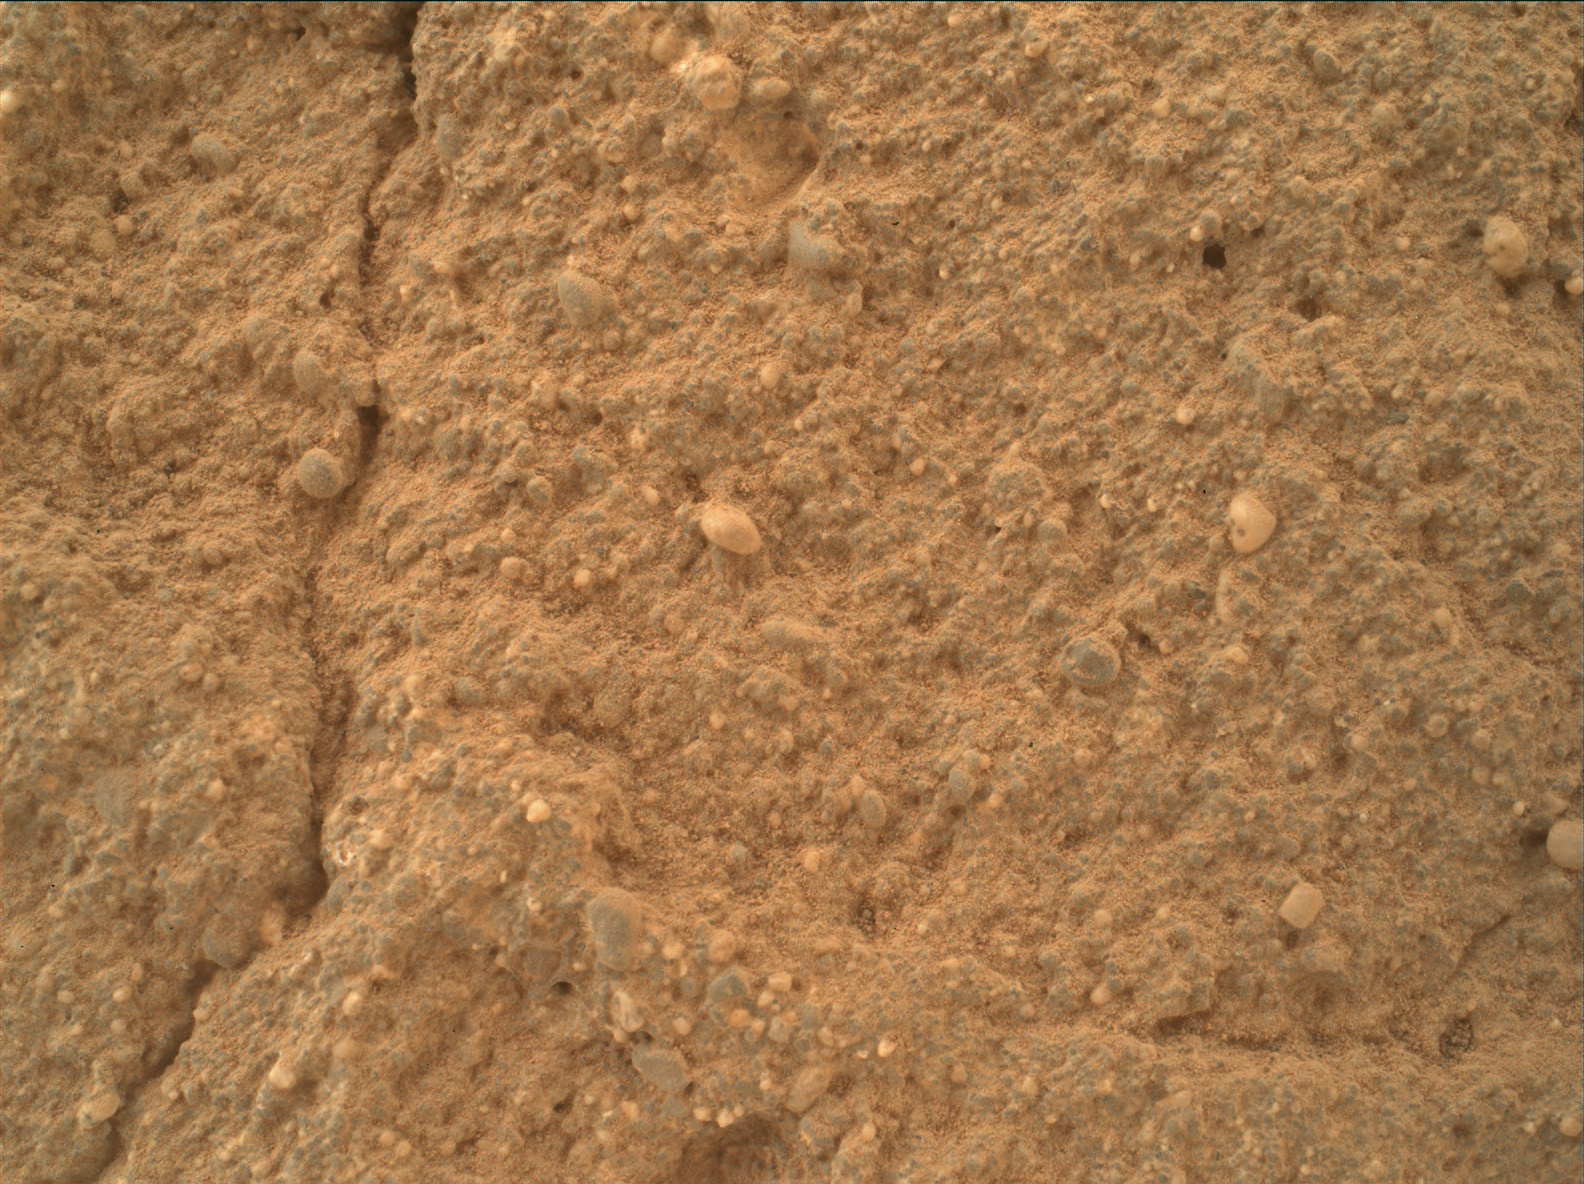

Diverse Grains in Mars Sandstone Target ‘Big Arm’

This view of a sandstone target called “Big Arm” covers an area about 1.3 inches (33 millimeters) wide in detail that shows differing shapes and colors of sand grains in the stone.

Three separate images taken by the Mars Hand Lens Imager (MAHLI) camera on NASA’s Curiosity Mars rover, at different focus settings, were combined into this focus-merge view. The Big Arm target on lower Mount Sharp is at a location near “Marias Pass” where a mudstone bedrock is in contact with overlying sandstone bedrock. MAHLI recorded the component images on May 29, 2015, during the 999th Martian day, or sol, of Curiosity’s work on Mars.

The rounded shape of some grains visible here suggests they traveled long distances before becoming part of the sediment that later hardened into sandstone. Other grains are more angular and may have originated closer to the rock’s current location. Lighter and darker grains may have different compositions.

MAHLI was built by Malin Space Science Systems, San Diego. NASA’s Jet Propulsion Laboratory, a division of the California Institute of Technology in Pasadena, manages the Mars Science Laboratory Project for the NASA Science Mission Directorate, Washington.

Credit: NASA/JPL-Caltech/MSSS